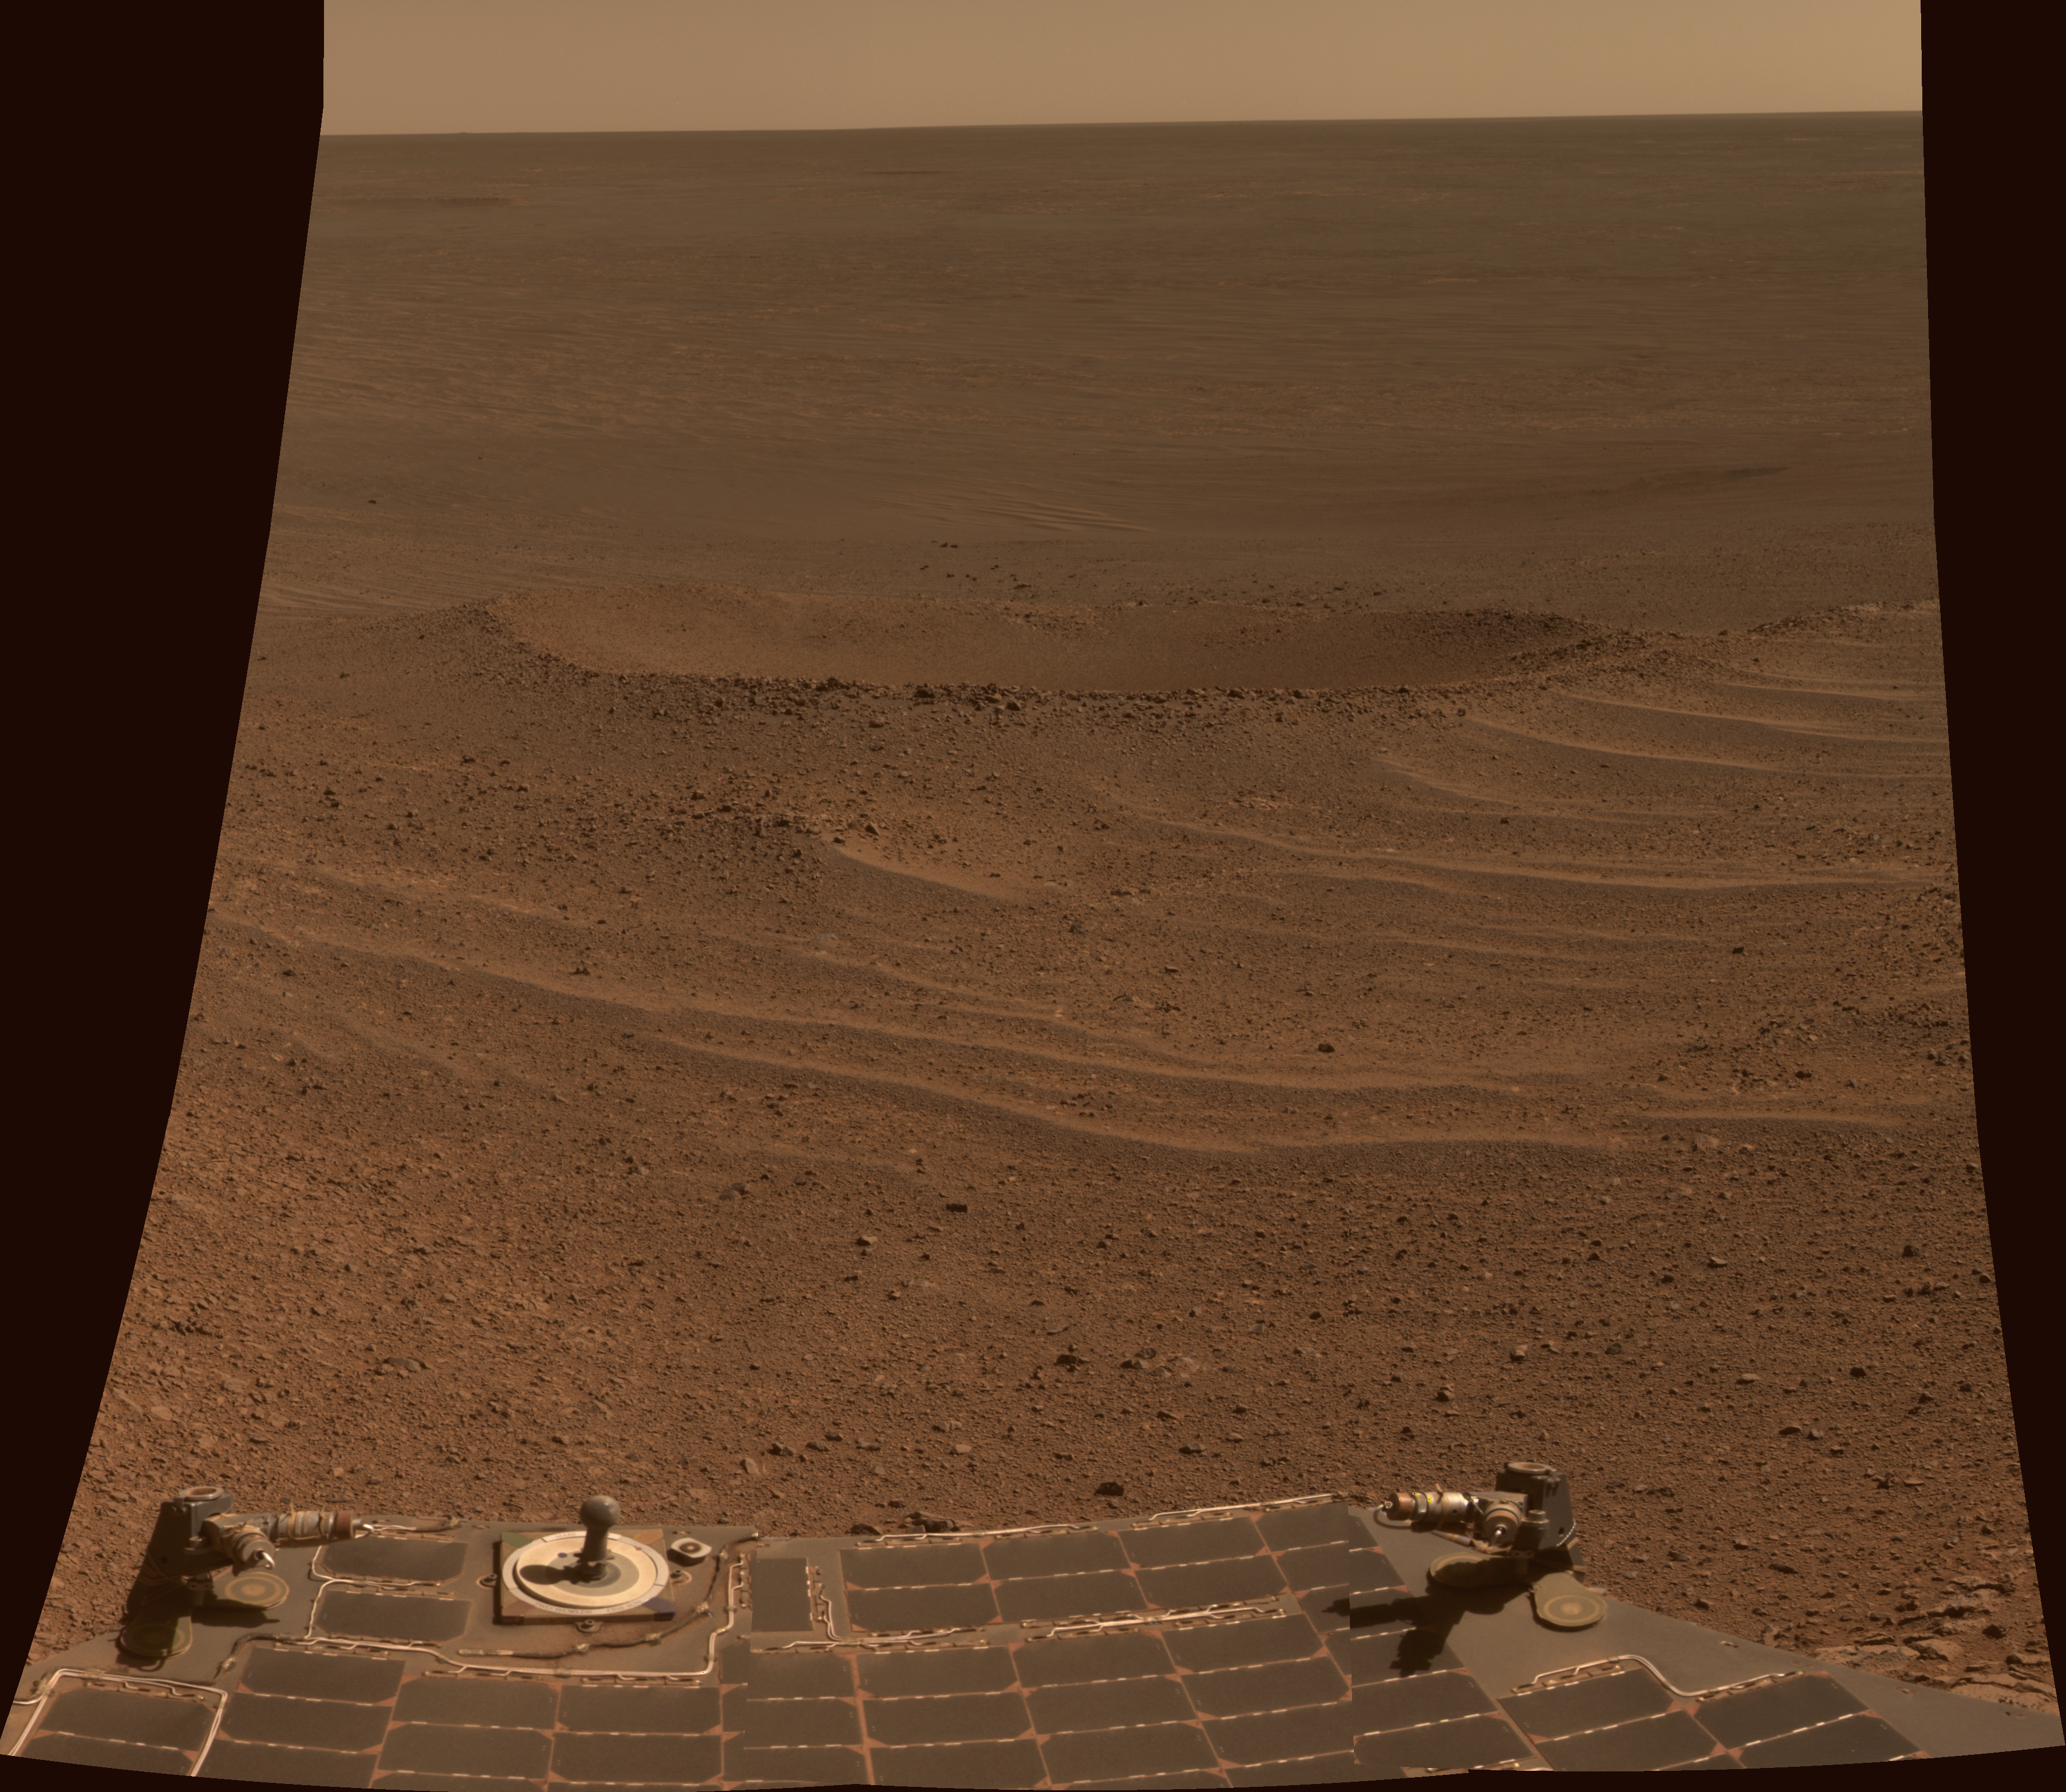

‘Lunokhod 2’ Crater on Mars

This scene from NASA’s Mars Exploration Rover Opportunity shows “Lunokhod 2 Crater,” which lies south of “Solander Point” on the west rim of Endeavour Crater. Lunokhod 2 Crater is approximately 20 feet (6 meters) in diameter.

Each day’s drive by Opportunity sets a new record for longest travel on wheels on a world other than Earth. The previous record holder was the Soviet Union’s Lunokhod 2 rover, which landed on Earth’s moon on Jan. 15, 1973.

The view was obtained was obtained during Opportunity’s 3,644th Martian day (sol) of exploration (April 24, 2014). Part of the rover is visible at bottom, including its rear solar arrays and it panoramic camera, or Pancam, calibration target.

The view merges exposures taken through three of the Pancam’s color filters, centered on wavelengths of 601 nanometers (orange), 535 nanometers (green) and 482 nanometers (blue).

JPL manages the Mars Exploration Rover Project for NASA’s Science Mission Directorate in Washington.

Credit: NASA/JPL-Caltech/Cornell/Arizona State Univ.